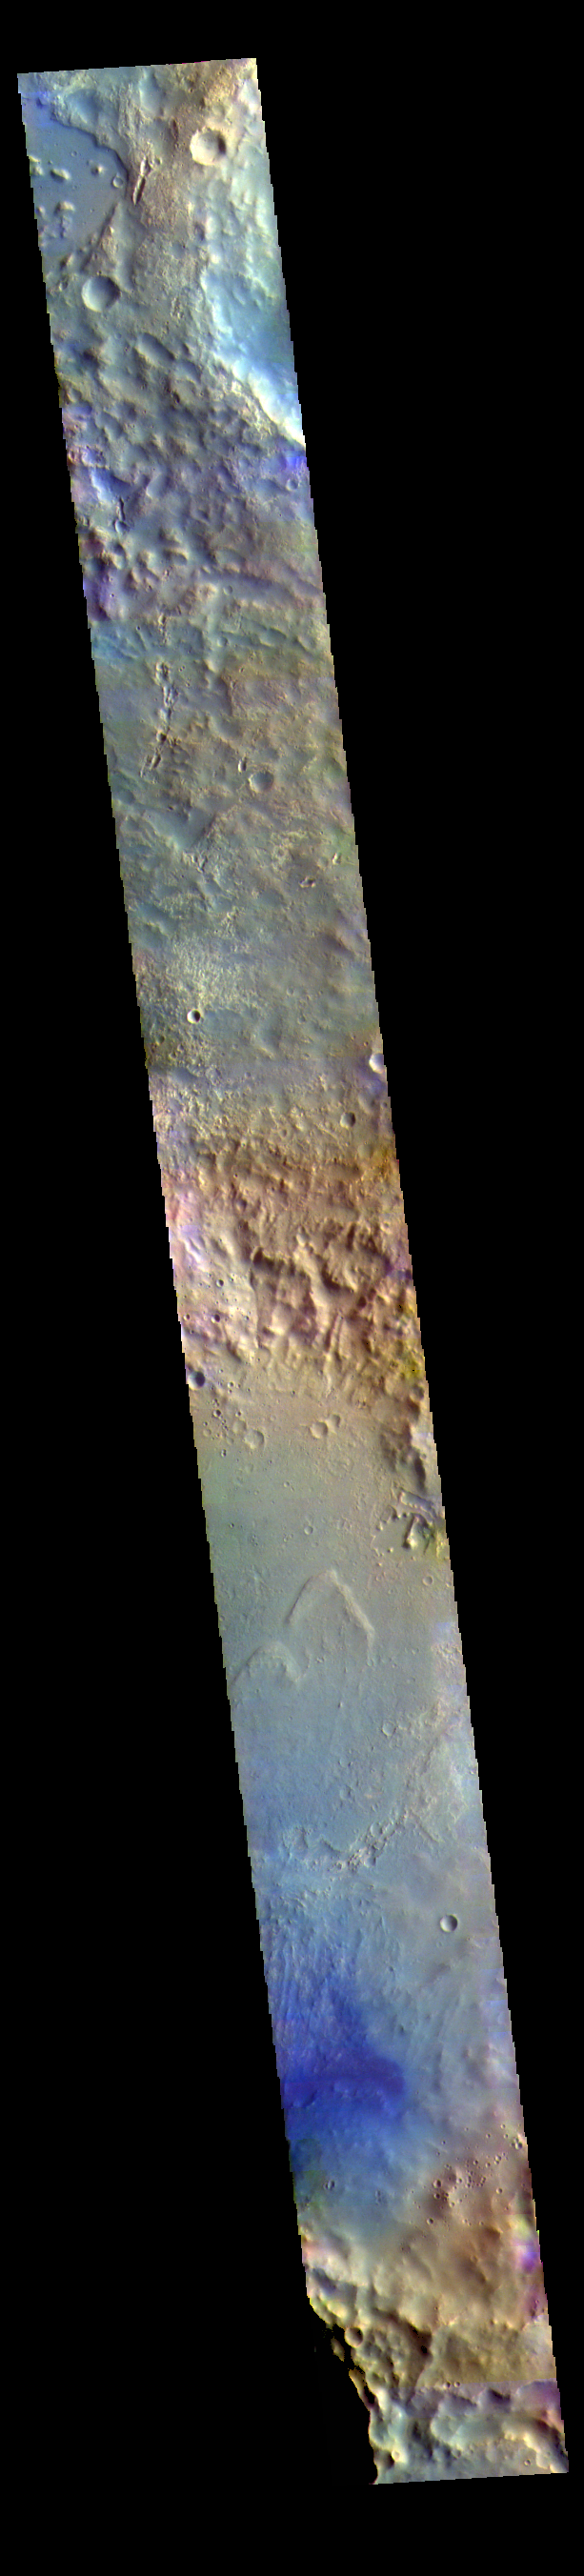

McLaughlin Crater – False Color

The large crater at the bottom of today’s image is called McLaughlin Crater. It is located west of Mawrth Vallis, on the margin between Arabia Terra and Chryse Planitia.

The THEMIS VIS camera contains 5 filters. The data from different filters can be combined in multiple ways to create a false color image. These false color images may reveal subtle variations of the surface not easily identified in a single band image.

Credit: NASA/JPL-Caltech/ASU